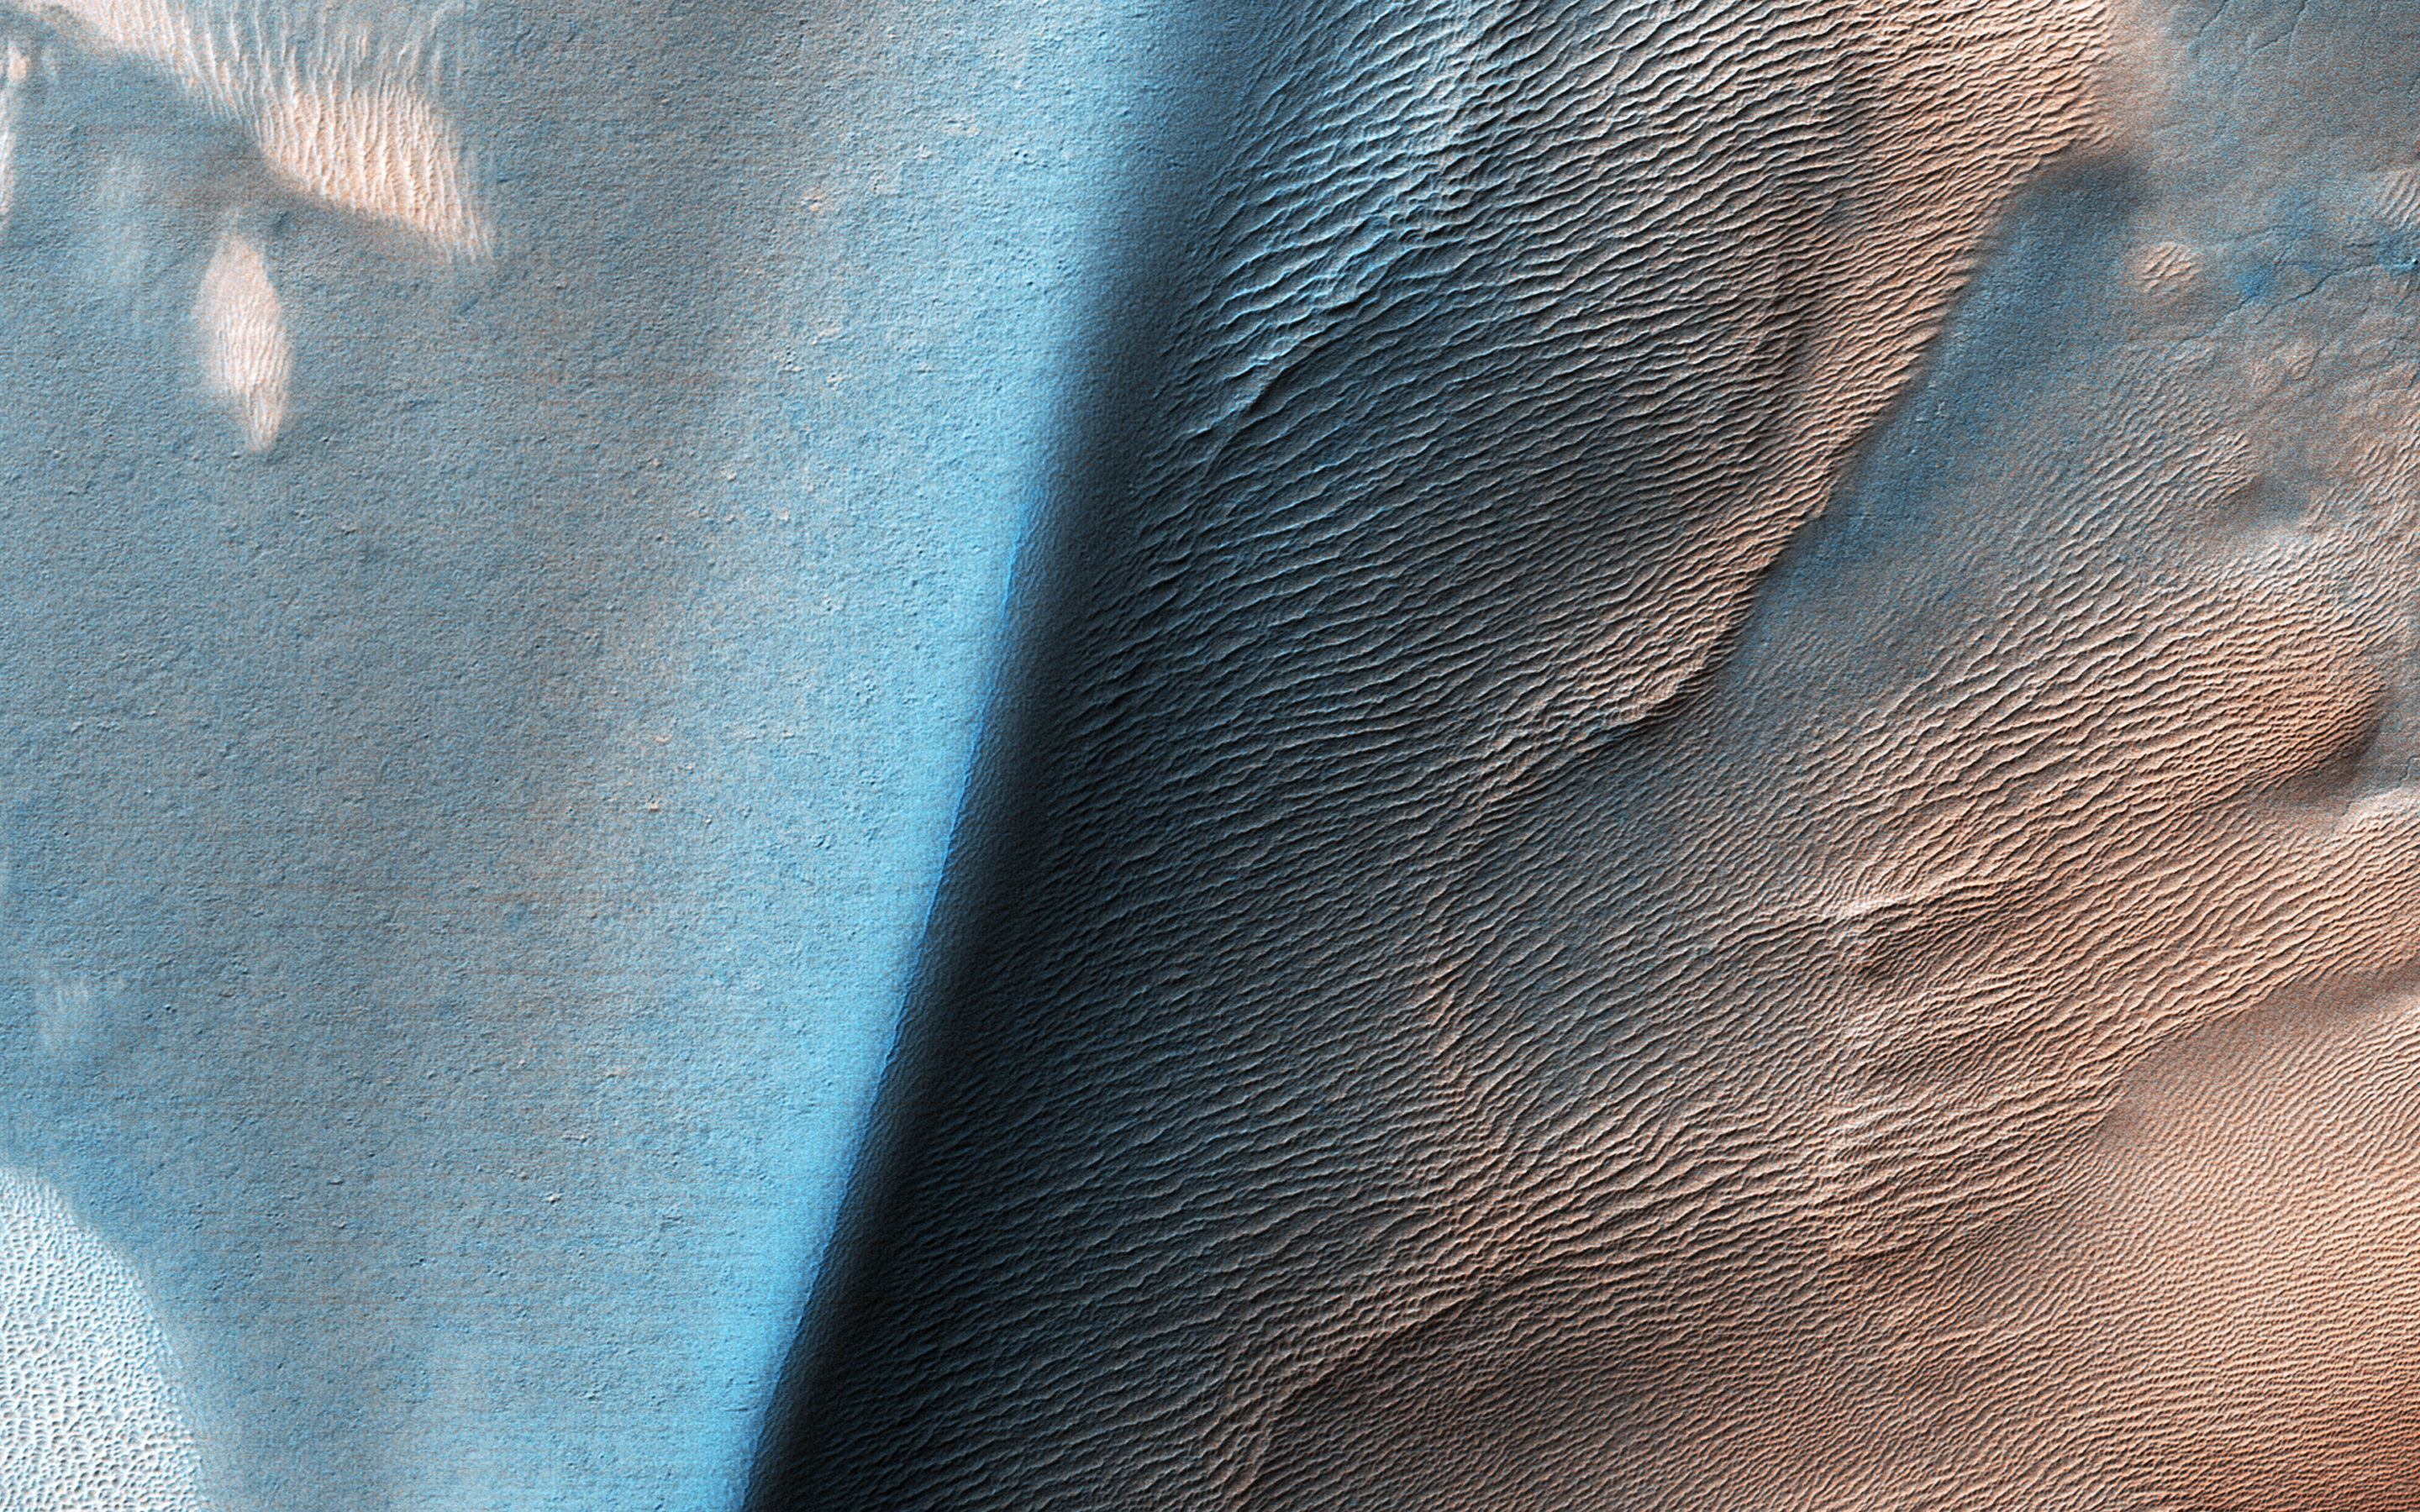

Bright and Dark Dunes

This image shows a large sand dune with bright patches. Martian dunes near the poles often have bright patches in the spring, when seasonal frost is lingering. However, this image is from late summer, when frost is long gone. What is going on here?

A close-up look with HiRISE provides some clues. The bright patches are made up of large ridges that look like wind-blown bedforms. Additionally, the bright patches are yellowish in the infrared-red-blue image. In enhanced color, most sand on Mars is blue but dust is yellow. This suggests that the bright bedforms are either built from, or covered by, dust or material with a different composition.

The map is projected here at a scale of 50 centimeters (19.7 inches) per pixel. (The original image scale is 49.9 centimeters [19.6 inches] per pixel [with 2 x 2 binning]; objects on the order of 150 centimeters [59.1 inches] across are resolved.) North is up.

The University of Arizona, in Tucson, operates HiRISE, which was built by Ball Aerospace & Technologies Corp., in Boulder, Colorado. NASA’s Jet Propulsion Laboratory, a division of Caltech in Pasadena, California, manages the Mars Reconnaissance Orbiter Project for NASA’s Science Mission Directorate, Washington.

Credit: NASA/JPL-Caltech/University of Arizona